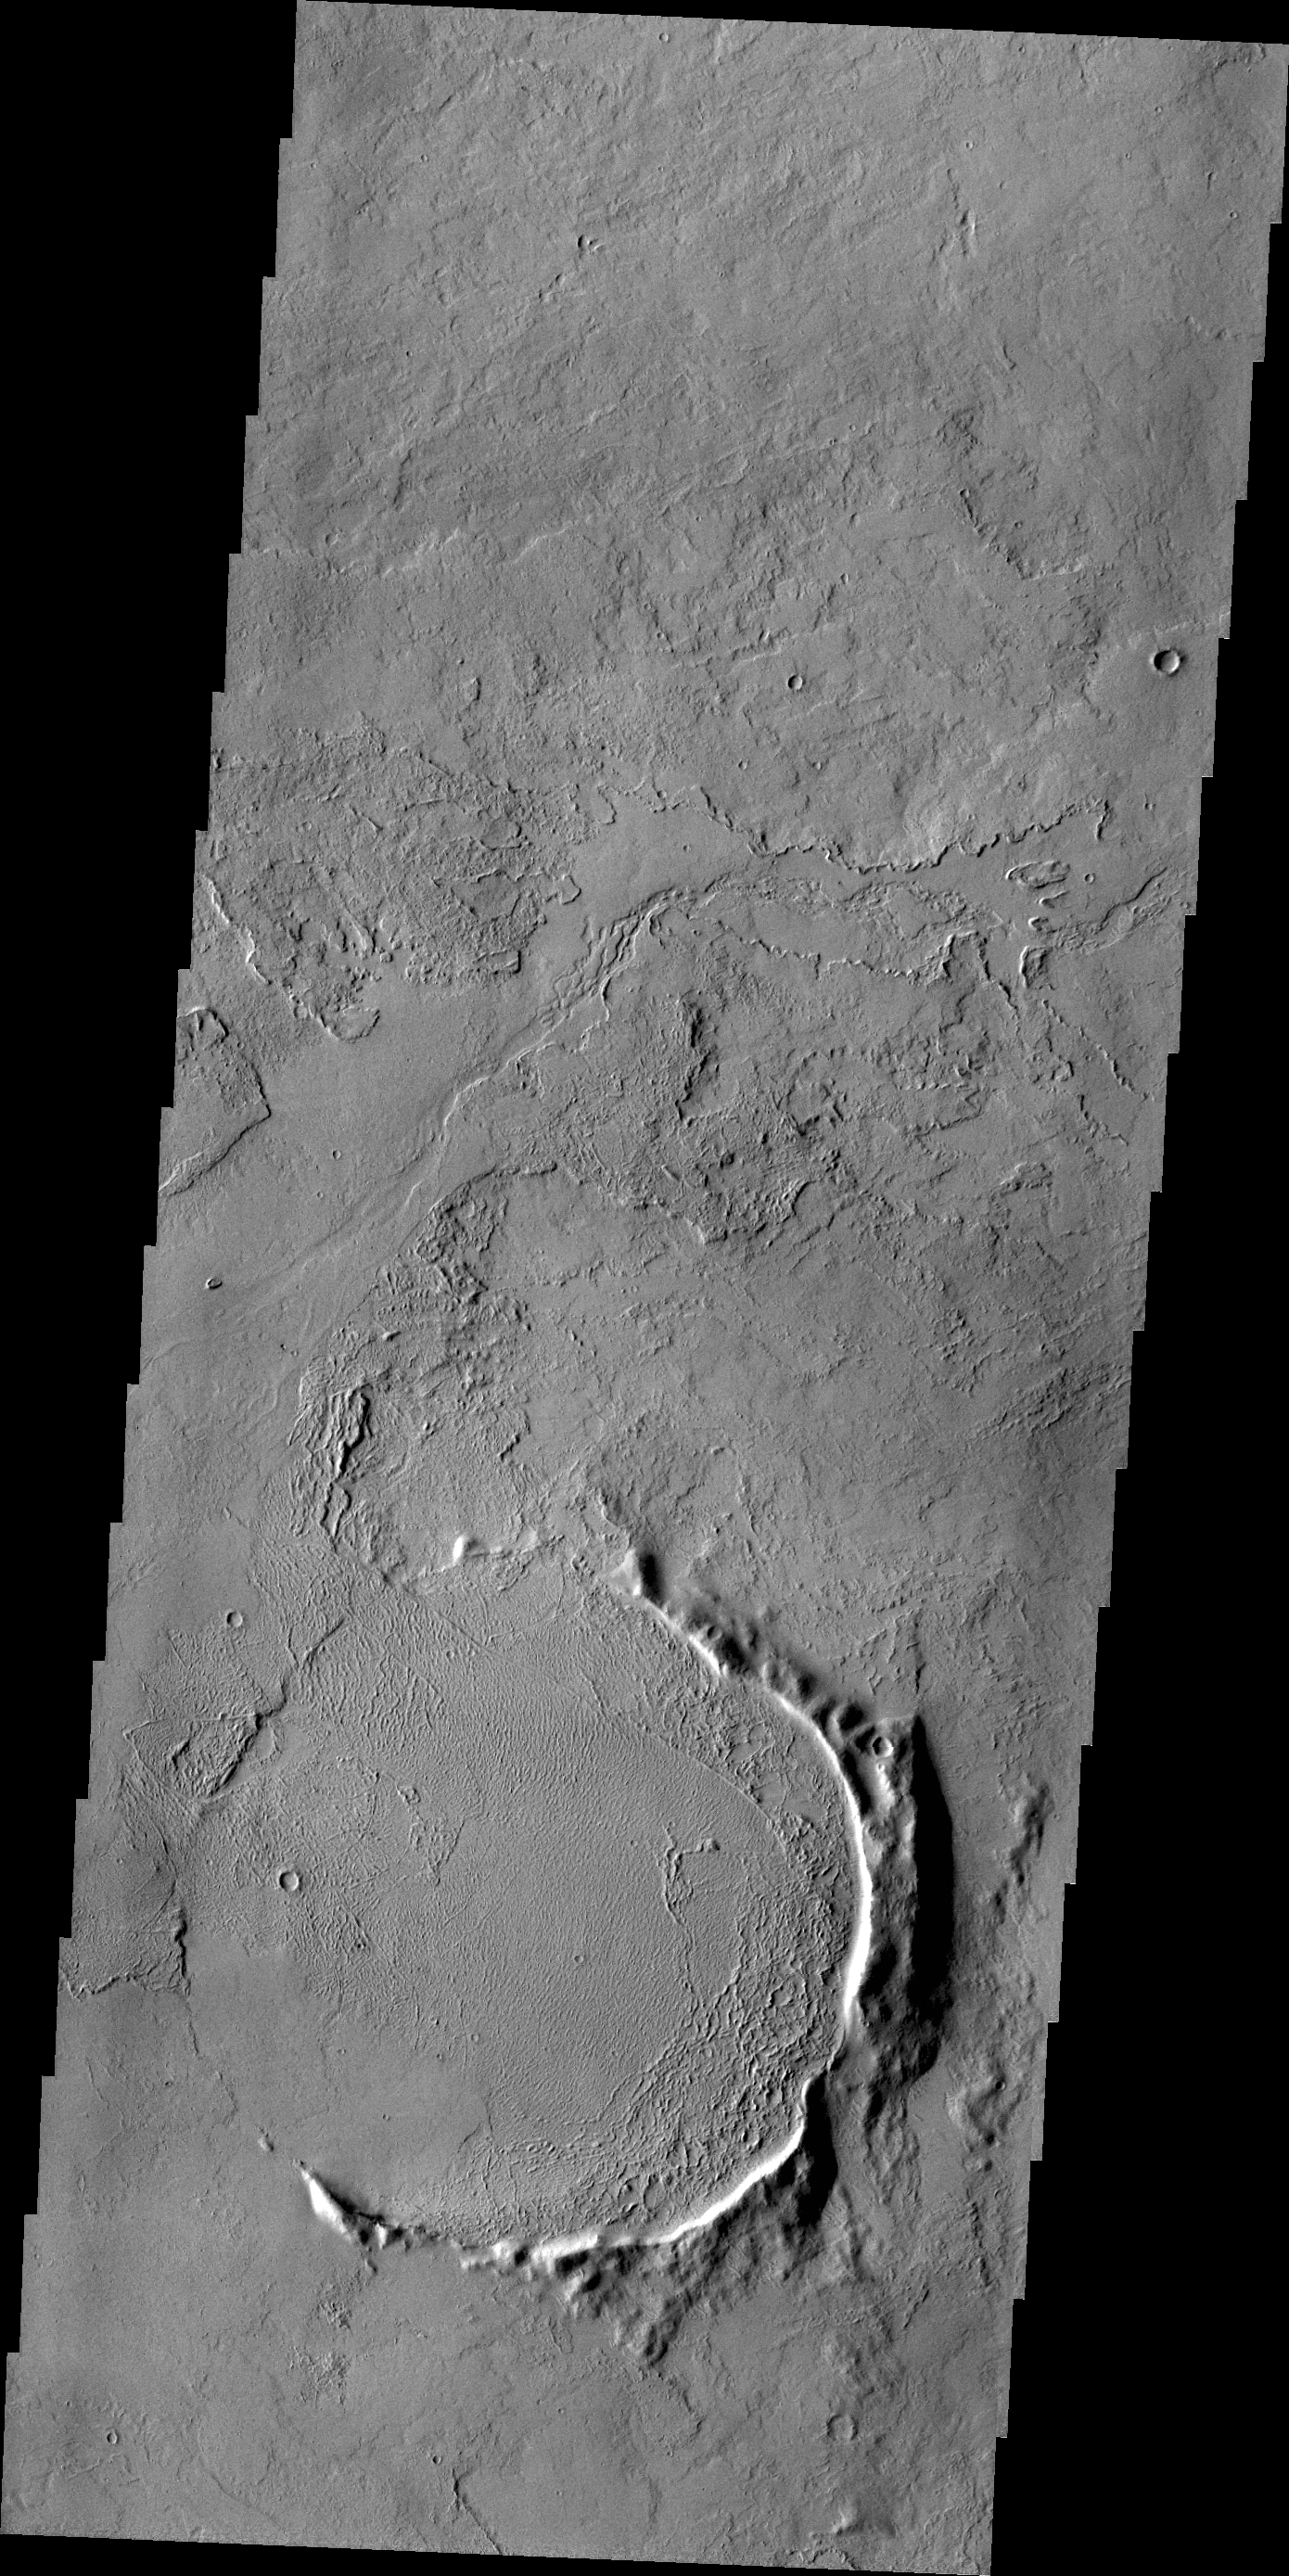

Just the Rim

Only part of the rim of an unnamed crater remains visible above the lava flows in this region of Tharsis.

Credit: NASA/JPL/ASU